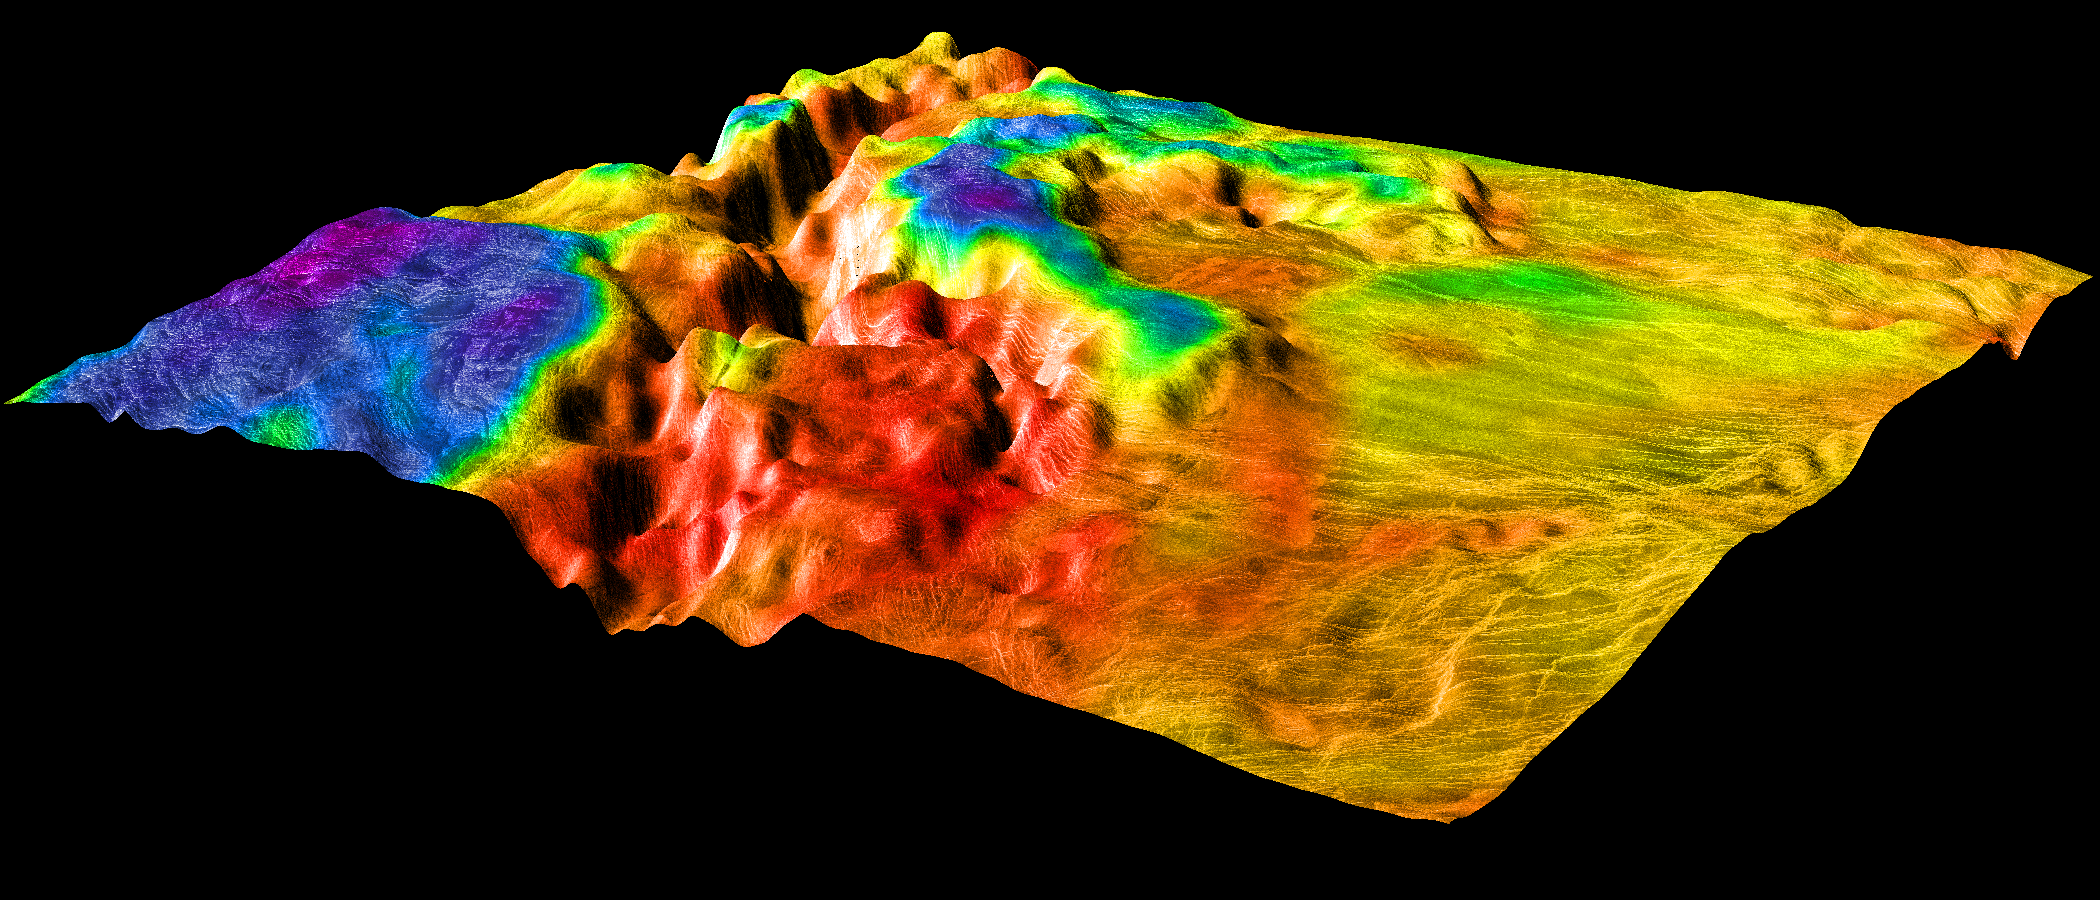

Magellan’s Perspective View of Ovda Regio, 0° S, 129° E

This perspective view of Venus, generated by computer from Magellan data and color-coded with emissivity, shows the boundary between the lowland plains and characteristic Venusian highland terrain in Ovda Regio, the western part of the great equatorial highland called Aphrodite Terra. For a view of the simpler lowland-highland boundary to the north, see PIA00310. The view is oblique to the southern boundary of Ovda. Whereas the lowlands to the right are made up of overlapping, relatively dark and smooth lava flows decorated with a system of parallel fractures, the highlands consist mainly of “tessera terrain” with a complex pattern of intersecting sets of subparallel fractures and ridges. Notable here is the deep rift valley that transects the highlands in the center of the image. Such canyons are common where Venus’ global network of tectonic belts traverses the highlands. A small “island” of tessera terrain in the background shares the low emissivity (indicated by the blue color) of the larger surrounding tesserae. The larger, lower “island” in the foreground has a much higher emissivity (shown in red), either because it lies at a slightly lower elevation or because of its age and origin. It appears to be a corona PIA00307. To the east of the region shown, the rift system forms a chain of moats linking numerous large and prominent coronae. Magellan MIDR quadrangle* containing this image: C1-15S129. Image resolution (m): 225. Size of region shown (E-W x N-S, in km): 1125 x 1125. Range of emissivities from violet to red: 0.50 – – 0.89. Vertical exaggeration: 20. Azimuth of viewpoint (deg clockwise from East): 150. Elevation of viewpoint (km): 1200. *Quadrangle name indicates approximate center latitude (N=north, S=south) and center longitude (East).

Credit: NASA/JPL/USGS